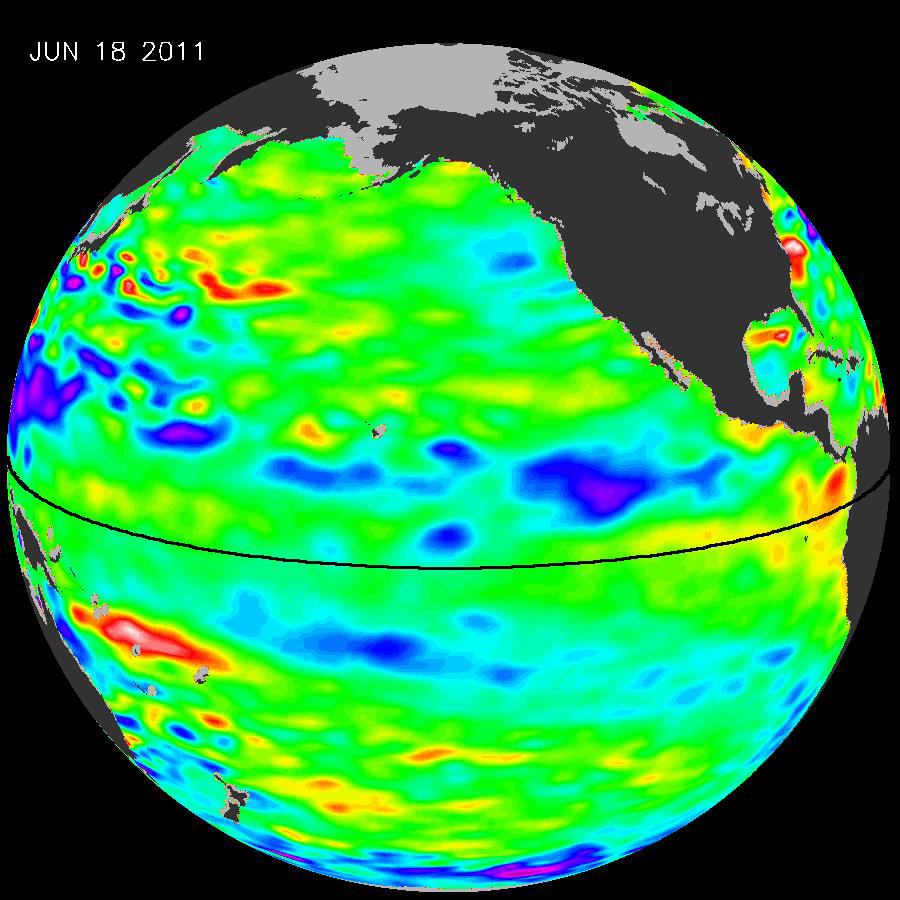

La Niña’s Exit Leaves Climate Forecasts in Limbo

The latest image of Pacific Ocean sea surface heights from the NASA/European Ocean Surface Topography Mission/Jason-2 oceanography satellite, dated June 11, 2010, shows that the tropical Pacific has switched from warm (red) to cold (blue) during the last few months. The blue area in the center of the image depicts the recent appearance of cold water hugging the equator, which the satellite measures as a region of lower-than-normal sea level. Remnants of the El Niño warm water pool, shown here in red and yellow, still linger north and south of the equator in the center of the image.

The image shows sea surface height relative to normal ocean conditions. Red (warmer) areas are about 10 centimeters (4 inches) above normal. Green areas indicate near-normal conditions. Purple (cooler) areas are 14 to 18 centimeters (6 to 7 inches) below normal. Blue areas are 5 to 13 centimeters (2 to 5 inches) below normal.

“The central equatorial Pacific Ocean could stay colder than normal into summer and beyond, because sea level is already about 10 centimeters (4 inches) below normal, creating a significant deficit of the heat stored in the upper ocean,” said JPL oceanographer and climatologist Bill Patzert. “The next few months will reveal if the current cooling trend will eventually evolve into a long-lasting La Niña situation.”

A La Niña is essentially the opposite of an El Niño. During a La Niña, trade winds in the western equatorial Pacific are stronger than normal and the cold water that normally exists along the coast of South America extends to the central equatorial Pacific. La Niñas change global weather patterns and are associated with less moisture in the air, resulting in less rain along the coasts of North and South America. They also tend to increase the formation of tropical storms in the Atlantic.

“For the American Southwest, La Niñas usually bring a dry winter, not good news for a region that has experienced normal rain and snowpack only once in the past five winters,” said Patzert.

OSTM/Jason 2 is an international endeavor with responsibility for satellite development and launch shared between NASA and CNES. The U.S. National Oceanic and Atmospheric Administration (NOAA) is responsible for satellite operations, and JPL is managing the mission for NASA. Data processing is being carried out by CNES, the European Organisation for the Exploitation of Meteorological Satellites (EUMETSAT) and NOAA.

Credit: NASA/JPL Ocean Surface Topography Team